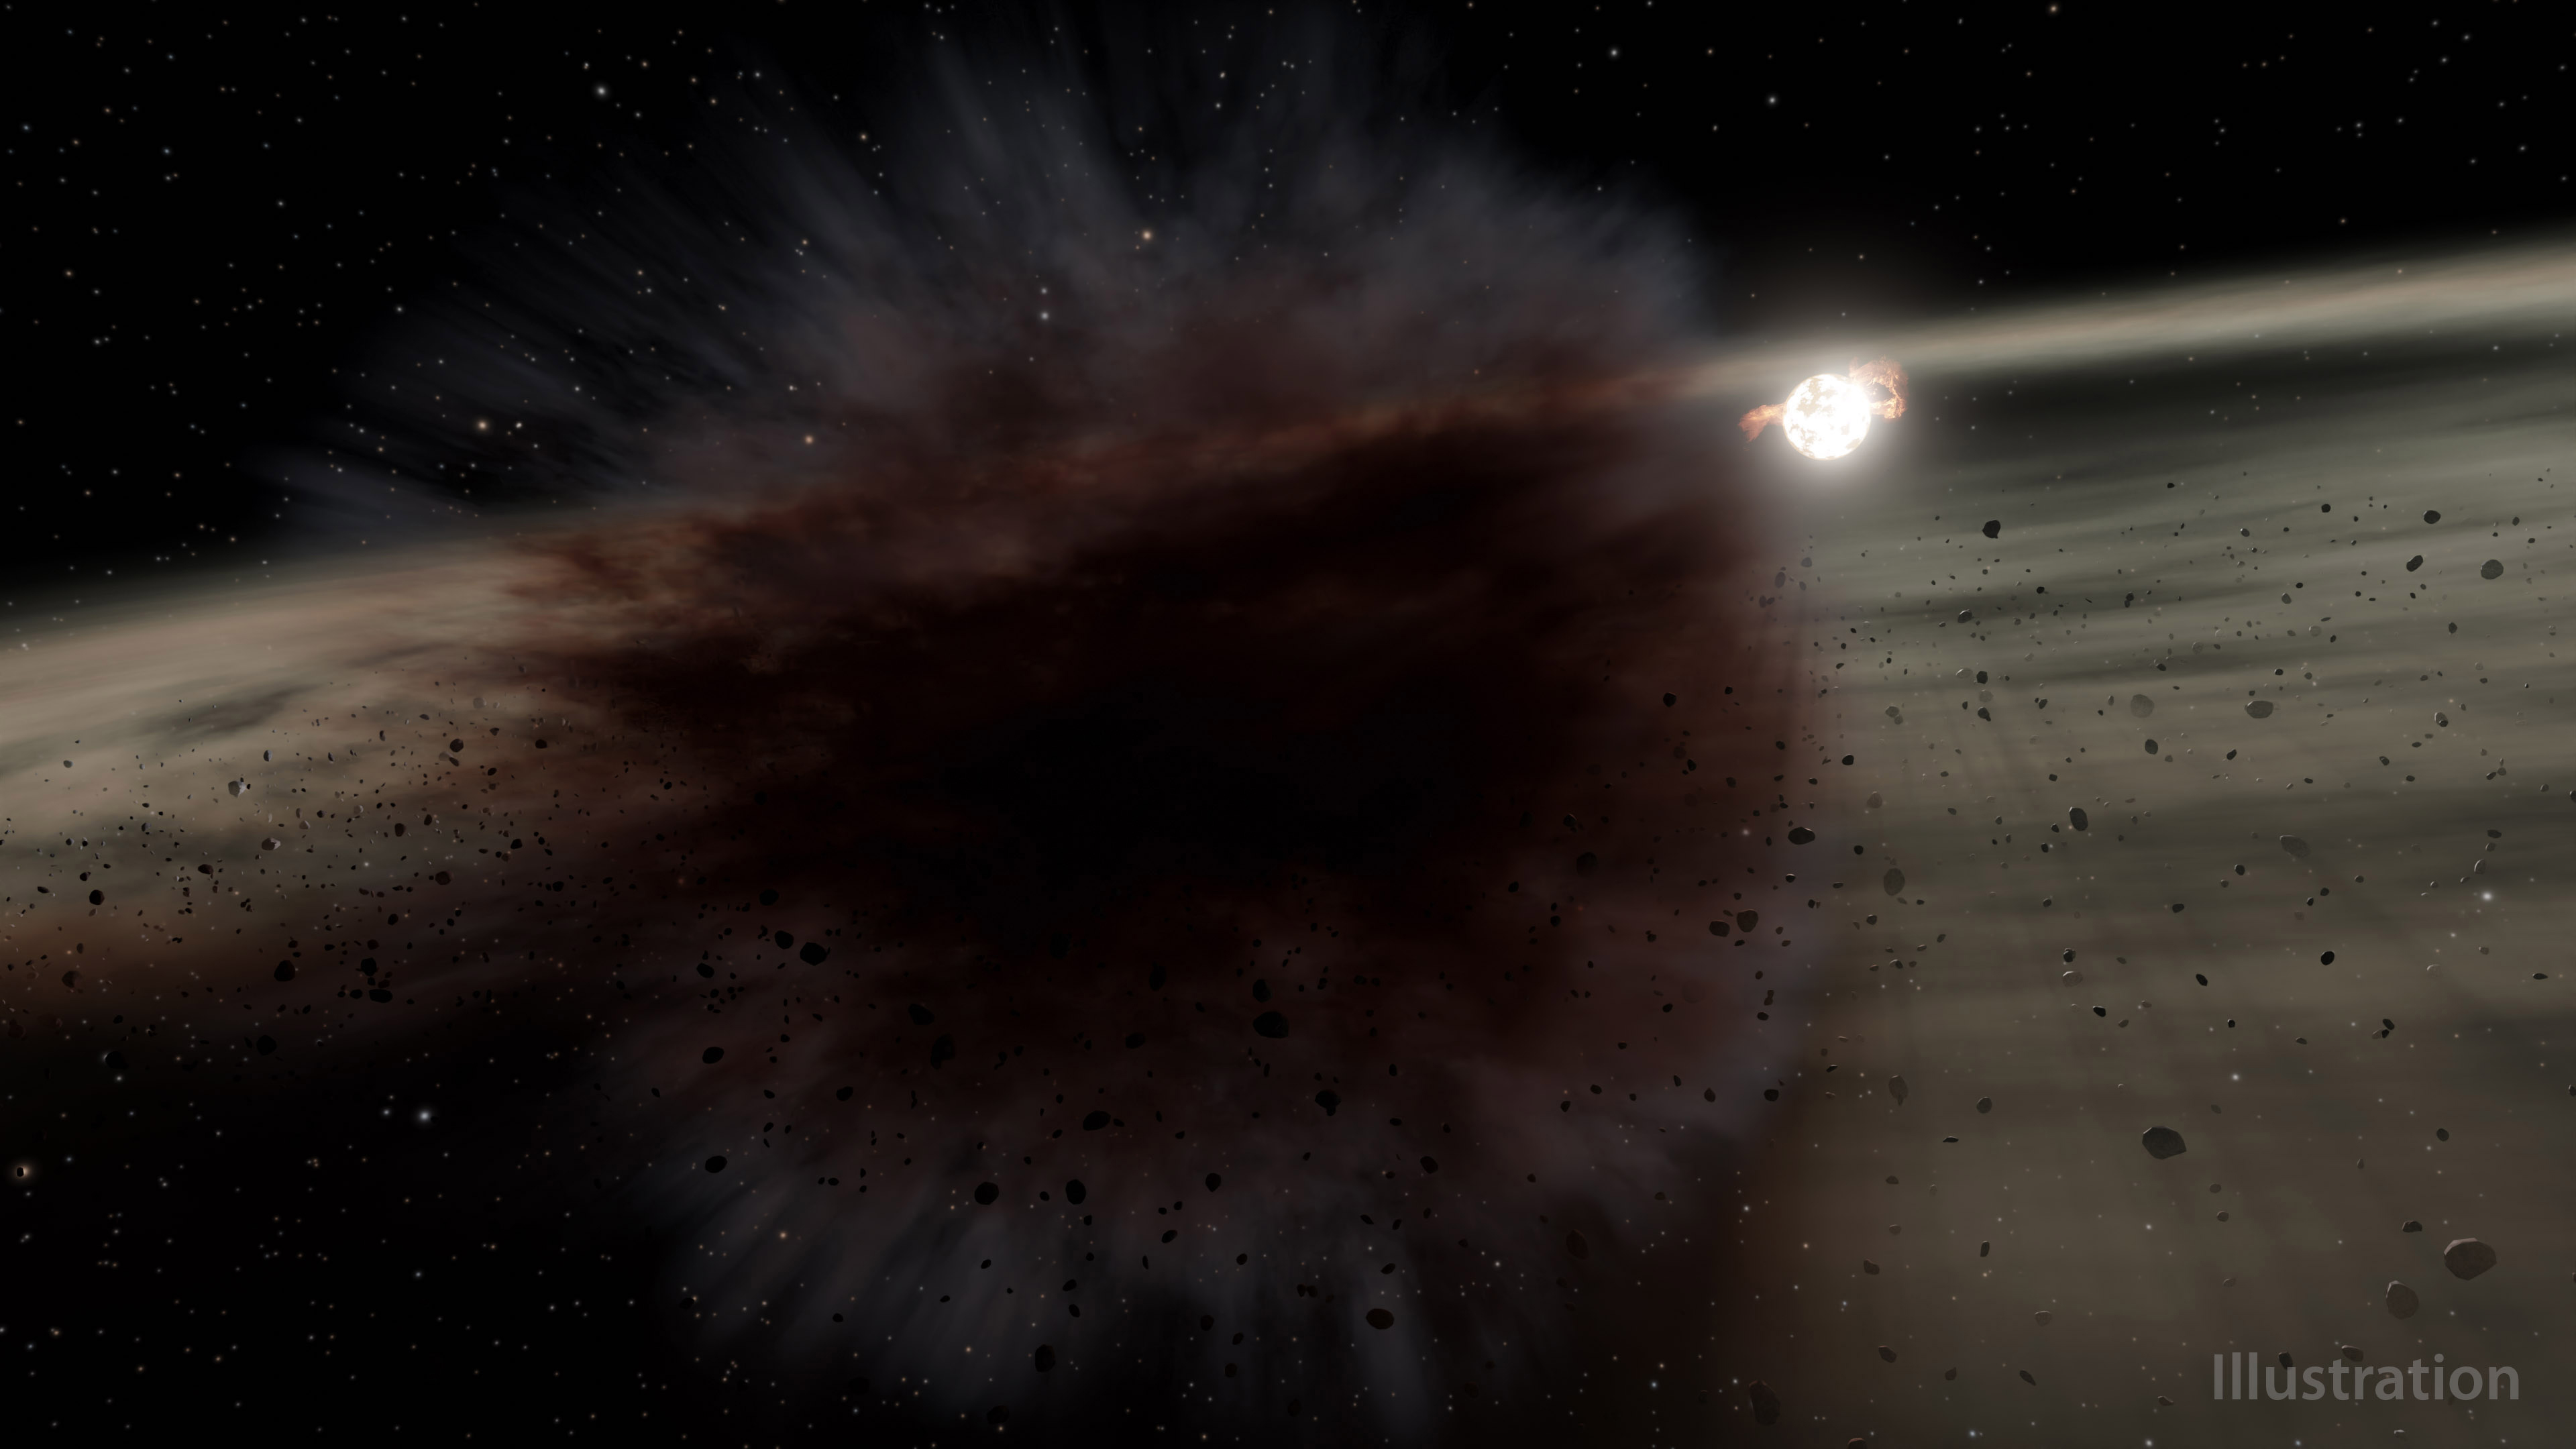

Planetesimal Collison Around Star HD 166191 (Illustration)

This illustration shows what a debris cloud around the young star called HD 166191 might look like up close. Astronomers using NASA’s now-retired Spitzer Space Telescope saw a debris cloud briefly block the light from that star. The cloud was likely created by a smashup between two large asteroid-sized objects that might be the seeds of future planets around the star.

HD 166191 is about 10 million years old. Around this time in a star’s life, dust left over from its formation has clumped together to form rocky bodies called planetesimals. Asteroids are leftover planetesimals from the formation of our own solar system. Around other stars, these objects can be the seeds of future planets. Catastrophic collisions between them become common once the gas that previously filled the space between the objects disperses.

Spitzer has previously found evidence of these collisions around young stars where rocky planets are forming. Kate Su of the University of Arizona led the team that saw the debris cloud transit around HD 166191 – the first transit of its kind ever found.

Anticipating they might see evidence of one of these collisions around the star, the team ultimately used Spitzer to conduct more than 100 observations of the system between 2015 and 2019. While the objects are too small and distant to resolve by telescope, their smashups produce large amounts of dust that is detectable. Infrared light, which Spitzer detected, is an ideal range for detecting dust, including the debris created by protoplanet collisions.

In mid-2018, the space telescope saw the HD 166191 system become significantly brighter, suggesting an increase in debris production. During that time, Spitzer also detected a debris cloud blocking the star. Combining Spitzer’s observation of the transit with observations by telescopes on the ground, the team could deduce the size and shape of the debris cloud.

Their work suggests the cloud was highly elongated, with a minimum estimated area three times that of the star. However, the amount of infrared brightening Spitzer saw suggests only a small portion of the cloud passed in front of the star, and that the debris from this event covered an area hundreds of times that of the star.

To produce a cloud that big, the objects in the main collision must have been the size of dwarf planets, like Vesta in our solar system – an asteroid 330 miles (530 kilometers) wide in the main asteroid belt between Mars and Jupiter. By 2019, the cloud that passed in front of HD 166191 was no longer visible, but the system contained twice as much dust as it had before Spitzer spotted the cloud.

NASA’s Jet Propulsion Laboratory, Pasadena, Calif., manages the Spitzer Space Telescope mission for NASA’s Science Mission Directorate, Washington. Science operations are conducted at the Spitzer Science Center at the California Institute of Technology, also in Pasadena. Caltech manages JPL for NASA.

Credit: NASA/JPL-Caltech